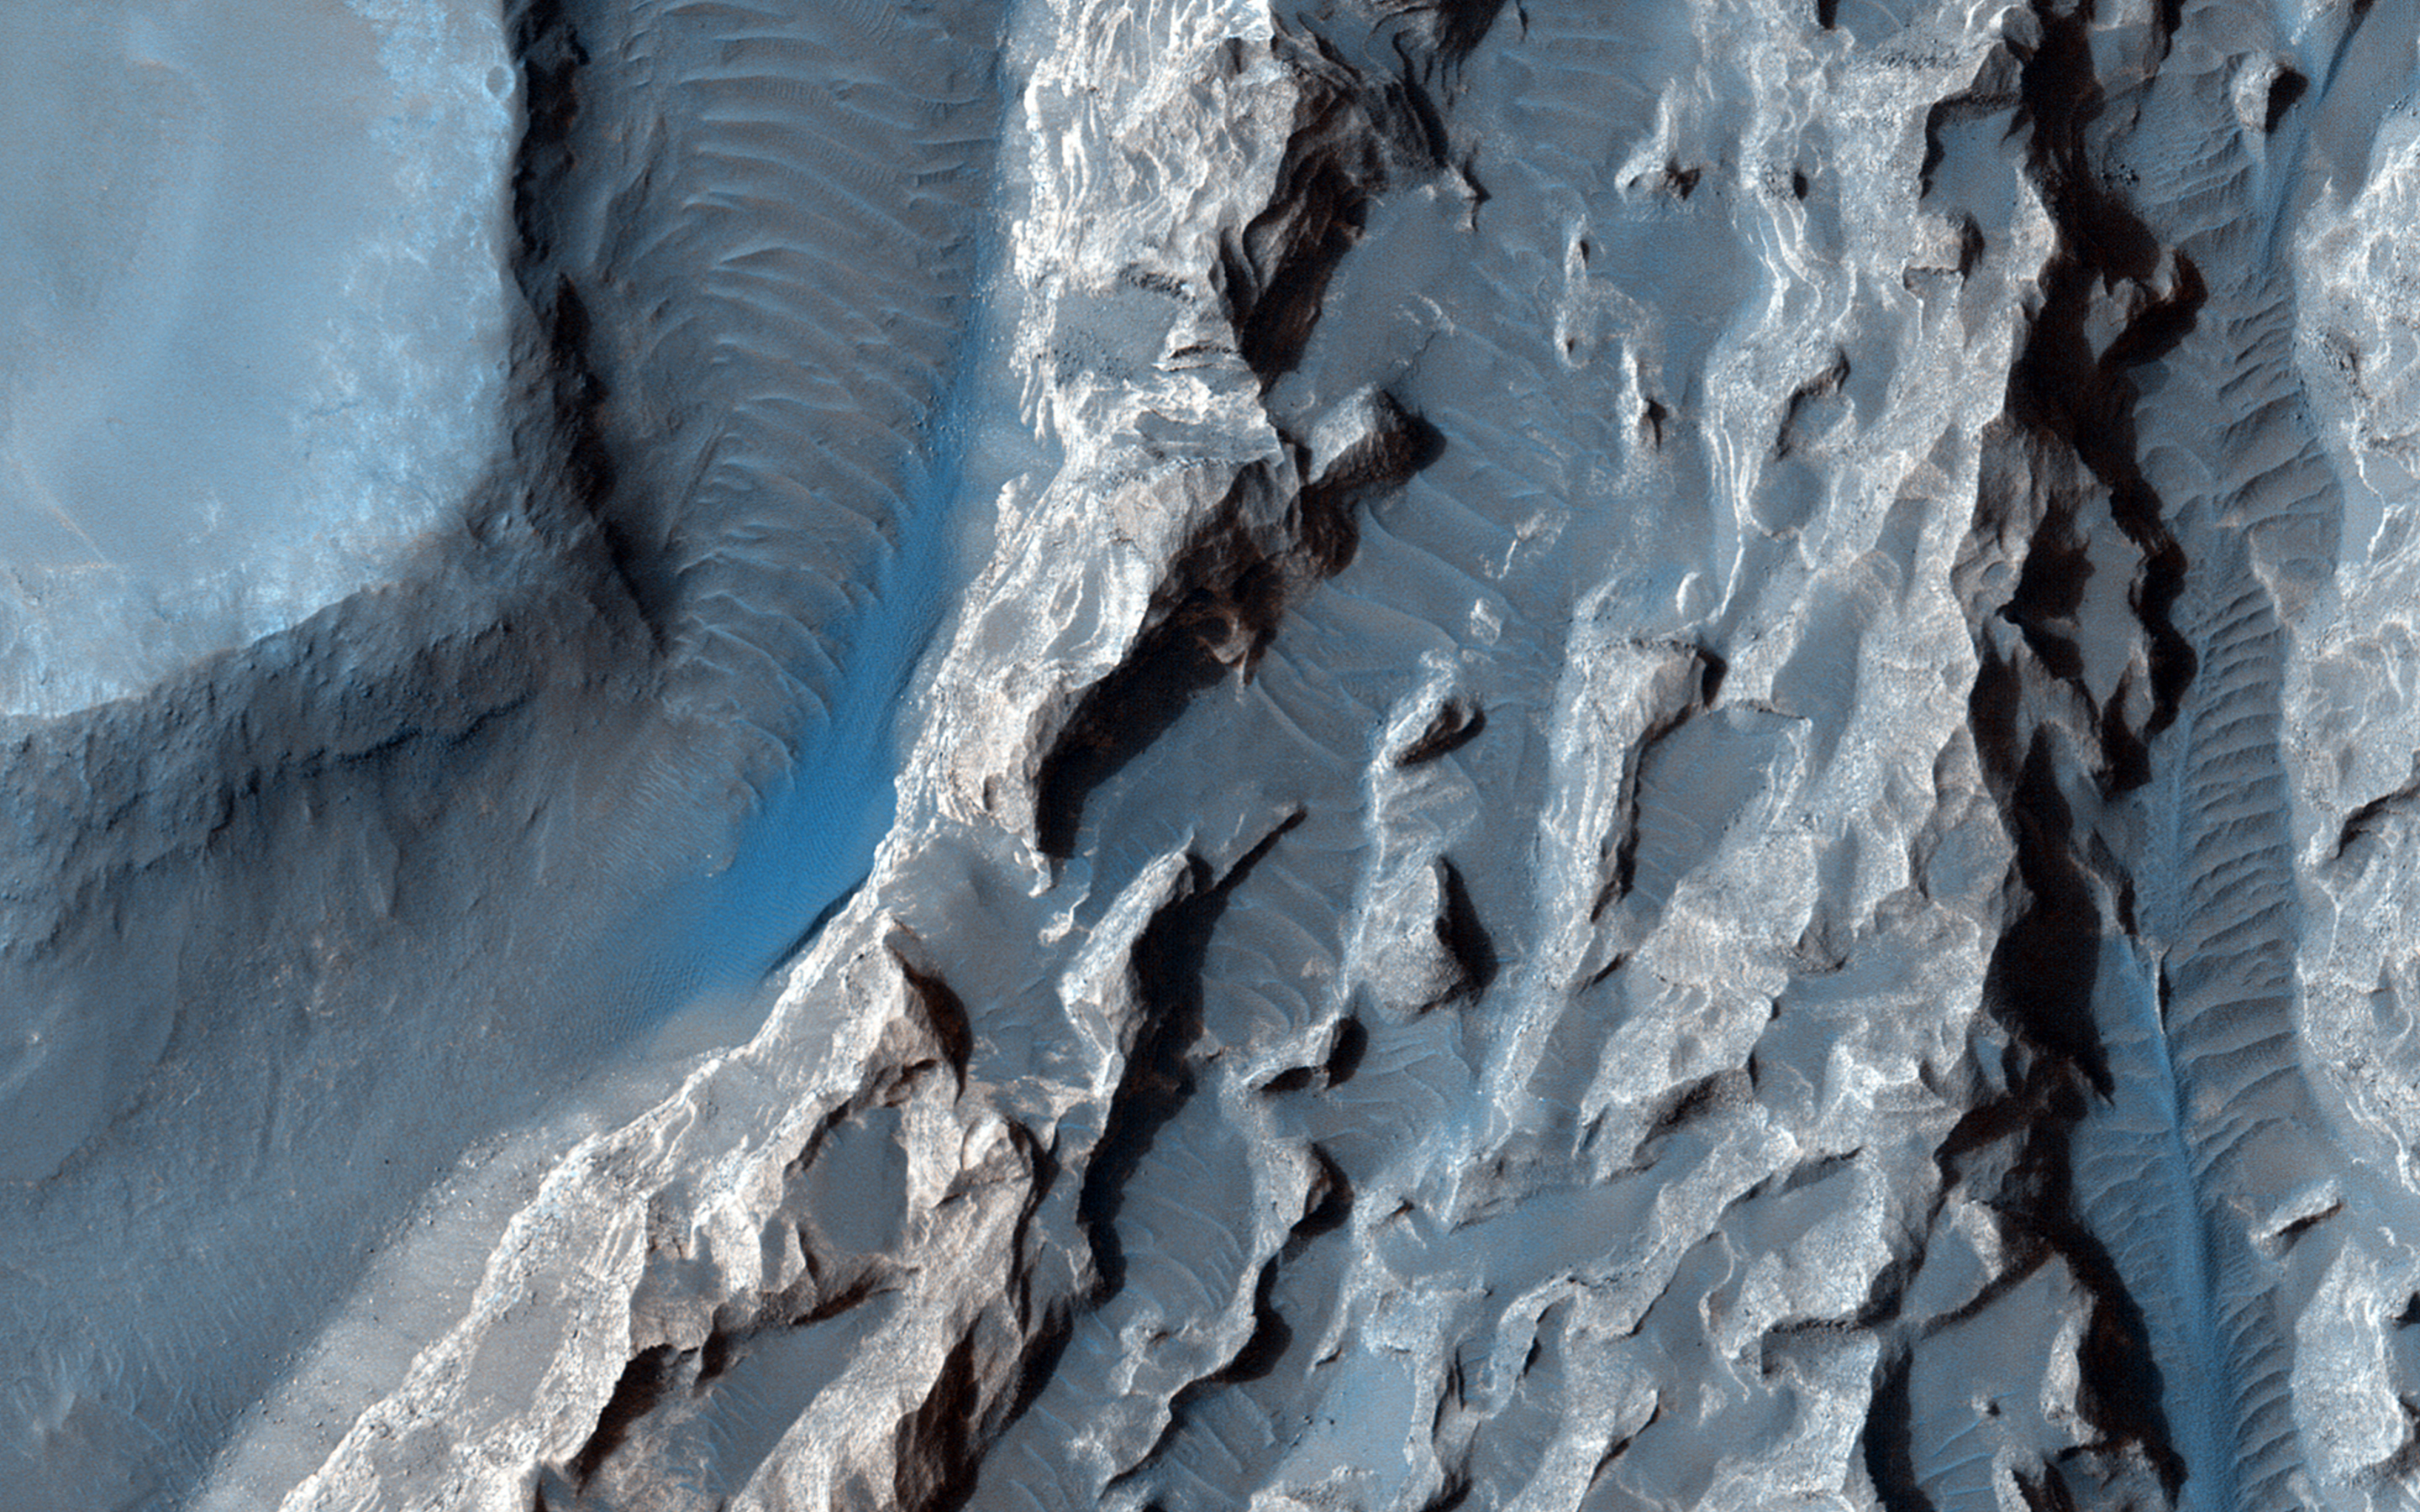

A Light Toned Deposit in Arsinoes Chaos

The objective of this observation is to examine a light-toned deposit in a region of what is called “chaotic terrain” at the base of the Valles Marineris canyon system.

The deposit displays a rough surface, in contrast to the smoothness of the surrounding area. Some parts of the surface appear as if they were eroded by a fluid flowing north and south, or perhaps sculpted by the wind. This area is also visible in a Context Camera image (P04_002747_1736). This deposit may be related to interior layered deposits in the Valles Marineris where it’s been suggested to have formed in an ancient lake.

This caption is based on the original science rationale.

HiRISE is one of six instruments on NASA’s Mars Reconnaissance Orbiter. The University of Arizona, Tucson, operates HiRISE, which was built by Ball Aerospace & Technologies Corp., Boulder, Colorado. NASA’s Jet Propulsion Laboratory, a division of the California Institute of Technology in Pasadena, manages the Mars Reconnaissance Orbiter Project for NASA’s Science Mission Directorate, Washington.

Credit: NASA/JPL-Caltech/Univ. of Arizona